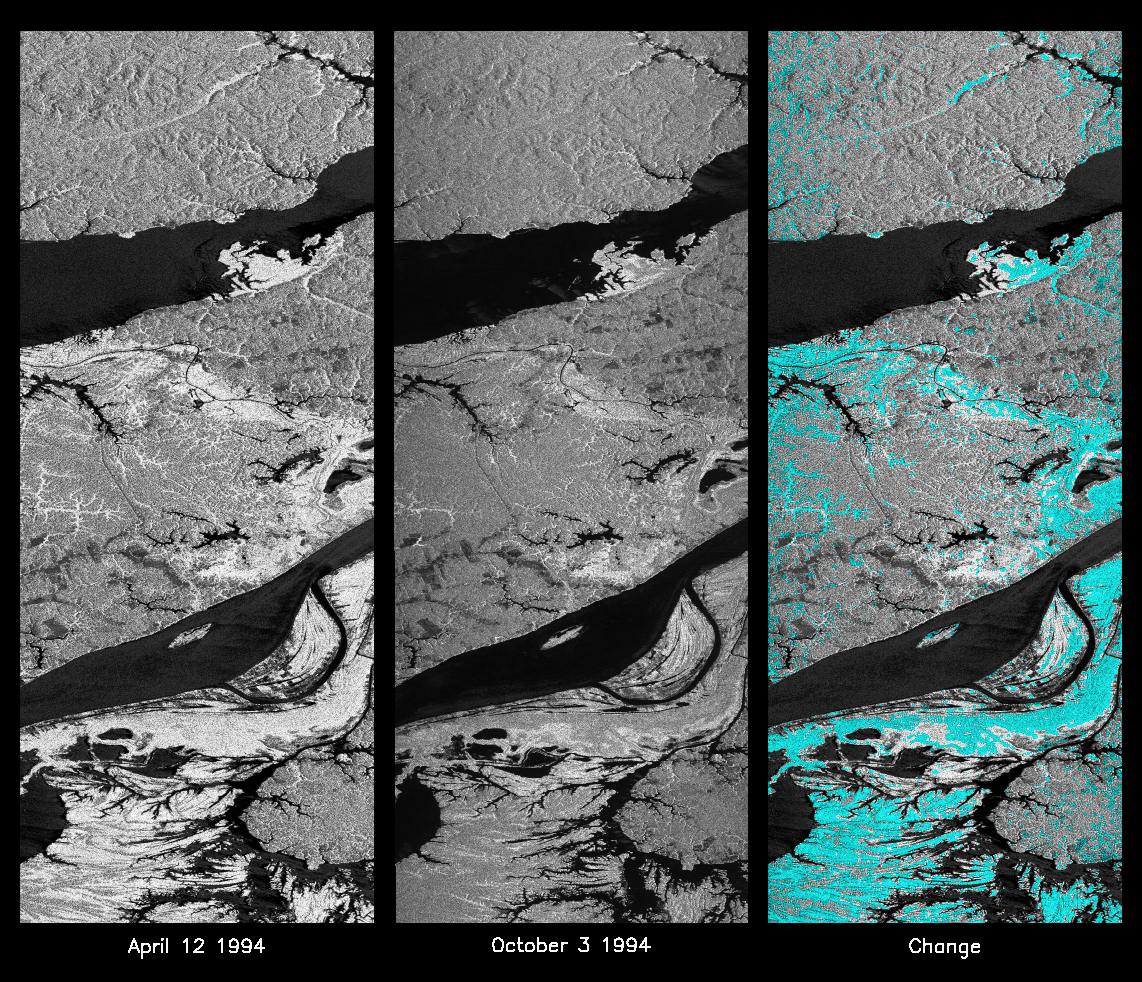

Space Radar Image of Manaus Region of Brazil

These L-band images of the Manaus region of Brazil were acquired by the Spaceborne Imaging Radar-C and X-band Synthetic Aperture Radar (SIR-C/X-SAR) aboard the space shuttle Endeavour. The left image was acquired on April 12, 1994, and the middle image was acquired on October 3, 1994. The area shown is approximately 8 kilometers by 40 kilometers (5 miles by 25 miles). The two large rivers in this image, the Rio Negro (top) and the Rio Solimoes (bottom), combine at Manaus (west of the image) to form the Amazon River. The image is centered at about 3 degrees south latitude and 61 degrees west longitude. North is toward the top left of the images. The differences in brightness between the images reflect changes in the scattering of the radar channel. In this case, the changes are indicative of flooding. A flooded forest has a higher backscatter at L-band (horizontally transmitted and received) than an unflooded river. The extent of the flooding is much greater in the April image than in the October image, and corresponds to the annual, 10-meter (33-foot) rise and fall of the Amazon River. A third image at right shows the change in the April and October images and was created by determining which areas had significant decreases in the intensity of radar returns. These areas, which appear blue on the third image at right, show the dramatic decrease in the extent of flooded forest, as the level of the Amazon River falls. The flooded forest is a vital habitat for fish and floating meadows are an important source of atmospheric methane. This demonstrates the capability of SIR-C/X-SAR to study important environmental changes that are impossible to see with optical sensors over regions such as the Amazon, where frequent cloud cover and dense forest canopies obscure monitoring of floods. Field studies by boat, on foot and in low-flying aircraft by the University of California at Santa Barbara, in collaboration with Brazil’s Instituto Nacional de Pesguisas Estaciais, during the first and second flights of the SIR-C/X-SAR system have validated the interpretation of the radar images.

Spaceborne Imaging Radar-C and X-band Synthetic Aperture Radar (SIR-C/X-SAR) is part of NASA’s Mission to Planet Earth. The radars illuminate Earth with microwaves, allowing detailed observations at any time, regardless of weather or sunlight conditions. SIR-C/X-SAR uses three microwave wavelengths: L-band (24 cm), C-band (6 cm) and X-band (3 cm). The multi-frequency data will be used by the international scientific community to better understand the global environment and how it is changing. The SIR-C/X-SAR data, complemented by aircraft and ground studies, will give scientists clearer insights into those environmental changes which are caused by nature and those changes which are induced by human activity.

SIR-C was developed by NASA’s Jet Propulsion Laboratory. X-SAR was developed by the Dornier and Alenia Spazio companies for the German space agency, Deutsche Agentur fuer Raumfahrtangelegenheiten (DARA), and the Italian space agency, Agenzia Spaziale Italiana (ASI), with the Deutsche Forschungsanstalt fuer Luft und Raumfahrt e.V.(DLR), the major partner in science, operations and data processing of X-SAR.

Credit: NASA/JPL